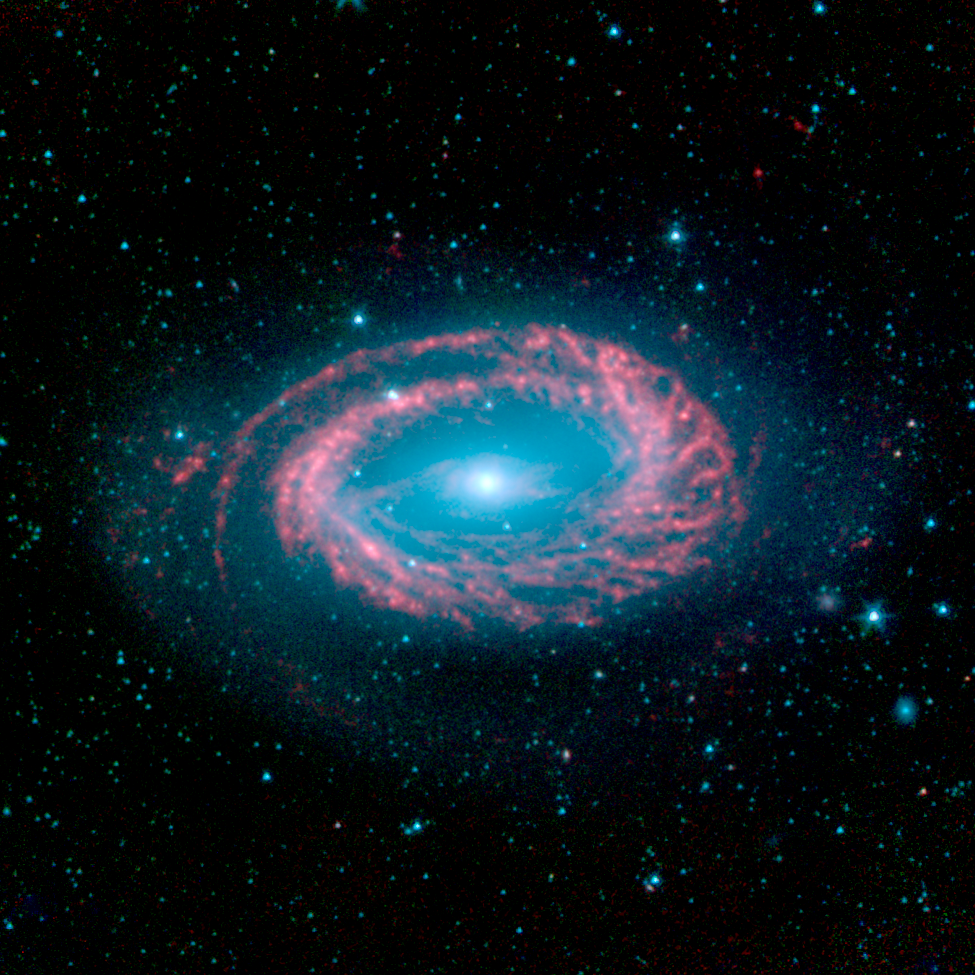

NGC 4725

On August 25, 2003, NASA's Spitzer Space Telescope blasted into the same dark skies it now better understands. In just two years, the observatory's infrared eyes have uncovered a hidden universe teeming with warm stellar embryos, chaotic planet-forming disks, and majestic galaxies, including the delightfully odd galaxy called NGC 4725 shown here.

This peculiar galaxy is thought to have only one spiral arm. Most spiral galaxies have two or more arms. Astronomers refer to NGC 4725 as a ringed barred spiral galaxy because a prominent ring of stars encircles a bar of stars at its center (the bar is seen here as a horizontal ridge with faint red features). Our own Milky Way galaxy sports multiple arms and a proportionally smaller bar and ring.

In this infrared Spitzer picture, the galaxy's arm is highlighted in red, while its center and outlying halo are blue. Red represents warm dust clouds illuminated by newborn stars, while blue indicates older, cooler stellar populations. The red spokes seen projecting outward from the arm are clumps of stellar matter that may have been pushed together by instable magnetic fields.

NGC 4725 is located 41 million light-years away in the constellation Coma Berenices.

This picture is composed of four images taken by Spitzer's infrared array camera at 3.6 (blue), 4.5 (green), 5.8 (red), and 8.0 (red) microns. The contribution from starlight (measured at 3.6 microns) has been subtracted from the 5.8- and 8-micron images to enhance the visibility of the dust features.

Credit: NASA/JPL-Caltech/R. Kennicutt (University of Arizona) and the SINGS Team